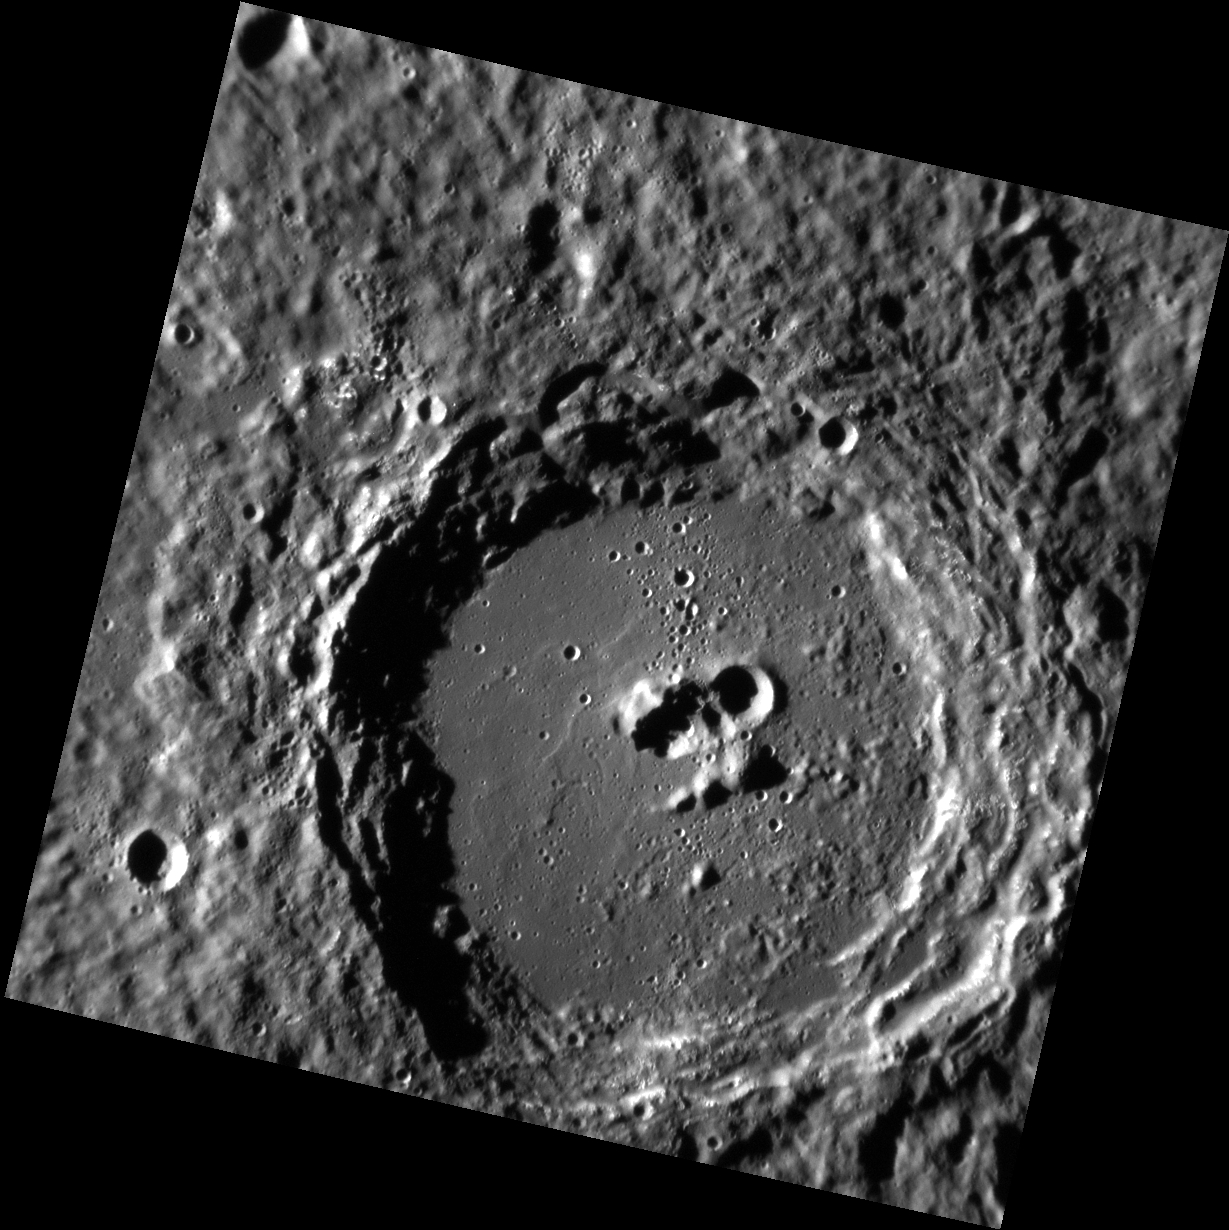

Ups and Downs

Today’s image features Neruda crater, named for the Chilean poet Pablo Neruda. The crater exhibits several central peaks punctuated by a more recent, small crater, resulting in a rugged profile of ups and downs if one were to traverse the crater floor. Similarly, the crater’s namesake Neruda experienced a number of ups and downs in his life, from success as a poet, through poverty, war and ultimately alleged poisoning.

This image was acquired as a high-resolution targeted observation. Targeted observations are images of a small area on Mercury’s surface at resolutions much higher than the 200-meter/pixel morphology base map. It is not possible to cover all of Mercury’s surface at this high resolution, but typically several areas of high scientific interest are imaged in this mode each week.

Date acquired: July 24, 2012
Image Mission Elapsed Time (MET): 251577944
Image ID: 2256593
Instrument: Narrow Angle Camera (NAC) of the Mercury Dual Imaging System (MDIS)
Center Latitude: -52.20°
Center Longitude: 125.3° E
Resolution: 142 meters/pixel
Scale: Neruda crater is 112 km (69 mi) in diameter
Incidence Angle: 80.4°
Emission Angle: 2.4°
Phase Angle: 78.0°

The MESSENGER spacecraft is the first ever to orbit the planet Mercury, and the spacecraft’s seven scientific instruments and radio science investigation are unraveling the history and evolution of the Solar System’s innermost planet. MESSENGER acquired over 150,000 images and extensive other data sets. MESSENGER is capable of continuing orbital operations until early 2015.

For information regarding the use of images, see the MESSENGER image use policy.

Credit: NASA/Johns Hopkins University Applied Physics Laboratory/Carnegie Institution of Washington